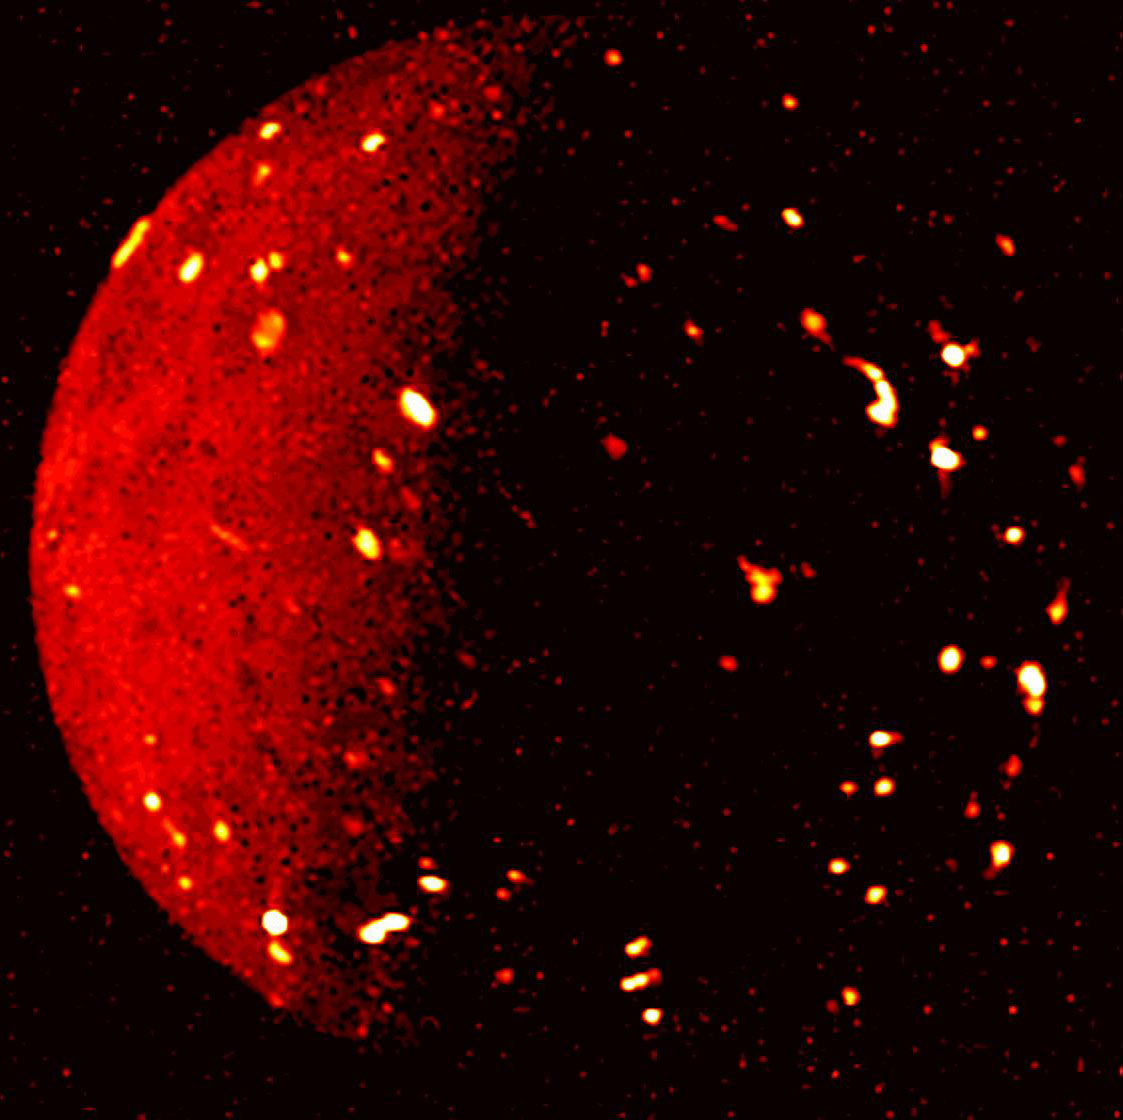

Jupiter’s Moon Io Seen in Infrared Light

NASA’s Juno mission captured this infrared view of Jupiter’s volcanic moon Io on July 5, 2022, when the spacecraft was about 50,000 miles (80,000 kilometers) away. This infrared image was derived from data collected by the Jovian Infrared Auroral Mapper (JIRAM) instrument aboard Juno. In this image, the brighter the color the higher the temperature recorded by JIRAM.

Credit: Image data: NASA/JPL-Caltech/SwRI/ASI/INAF/JIRAM